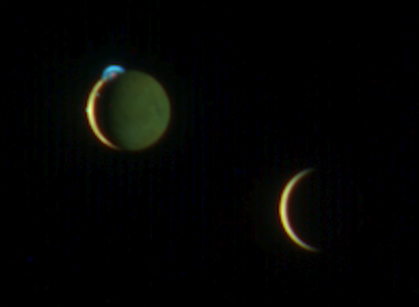

Two Moons Meet over Jupiter

This beautiful image of the crescents of volcanic Io and more sedate Europa was snapped by New Horizons’ color Multispectral Visual Imaging Camera (MVIC) at 10:34 UT on March 2, 2007, about two days after New Horizons made its closest approach to Jupiter.

The picture was one of a handful of the Jupiter system that New Horizons took primarily for their artistic, rather than scientific value. This particular scene was suggested by space enthusiast Richard Hendricks of Austin, Texas, in response to an Internet request by New Horizons scientists for evocative, artistic imaging opportunities at Jupiter.

This image was taken from a range of 4.6 million kilometers (2.8 million miles) from Io and 3.8 million kilometers (2.4 million miles) from Europa. Although the moons appear close in this view, a gulf of 790,000 kilometers (490,000 miles) separates them. The night side of Io is illuminated here by light reflected from Jupiter, which is out of the frame to the right. Europa’s night side is completely dark, in contrast to Io, because that side of Europa faces away from Jupiter.

Here, Io steals the show with its beautiful display of volcanic activity. Three volcanic plumes are visible. Most conspicuous is the enormous 300-kilometer (190-mile) -high plume from the Tvashtar volcano at the 11 o’clock position on Io’s disk. Two much smaller plumes are barely visible: one from the volcano Prometheus, at the 9 o’clock position on the edge of Io’s disk, and one from the volcano Amirani, seen between Prometheus and Tvashtar along Io’s terminator (the line dividing day and night). The plumes appear blue because of the scattering of light by tiny dust particles ejected by the volcanoes, similar to the blue appearance of smoke. In addition, the contrasting red glow of hot lava can be seen at the source of the Tvashtar plume.

The images are centered at 1 degree north, 60 degrees west on Io, and 0 degrees north, 149 degrees west on Europa. The color in this image was generated using individual MVIC images at wavelengths of 480, 620 and 850 nanometers. The human eye is sensitive to slightly shorter wavelengths, from 400 to 700 nanometers, and thus would see the scene slightly differently. For instance, while the eye would notice the difference between the yellow and reddish brown colors of Io’s surface and the paler color of Europa, the two worlds appear very similar in color to MVIC’s longer-wavelength vision. The night side of Io appears greenish compared to the day side, because methane in Jupiter’s atmosphere absorbs 850-nanometer light and makes Jupiter-light green to MVIC’s “eyes.”

MVIC is a component of the Ralph imaging instrument.

Credit: NASA/Johns Hopkins University Applied Physics Laboratory/Southwest Research Institute